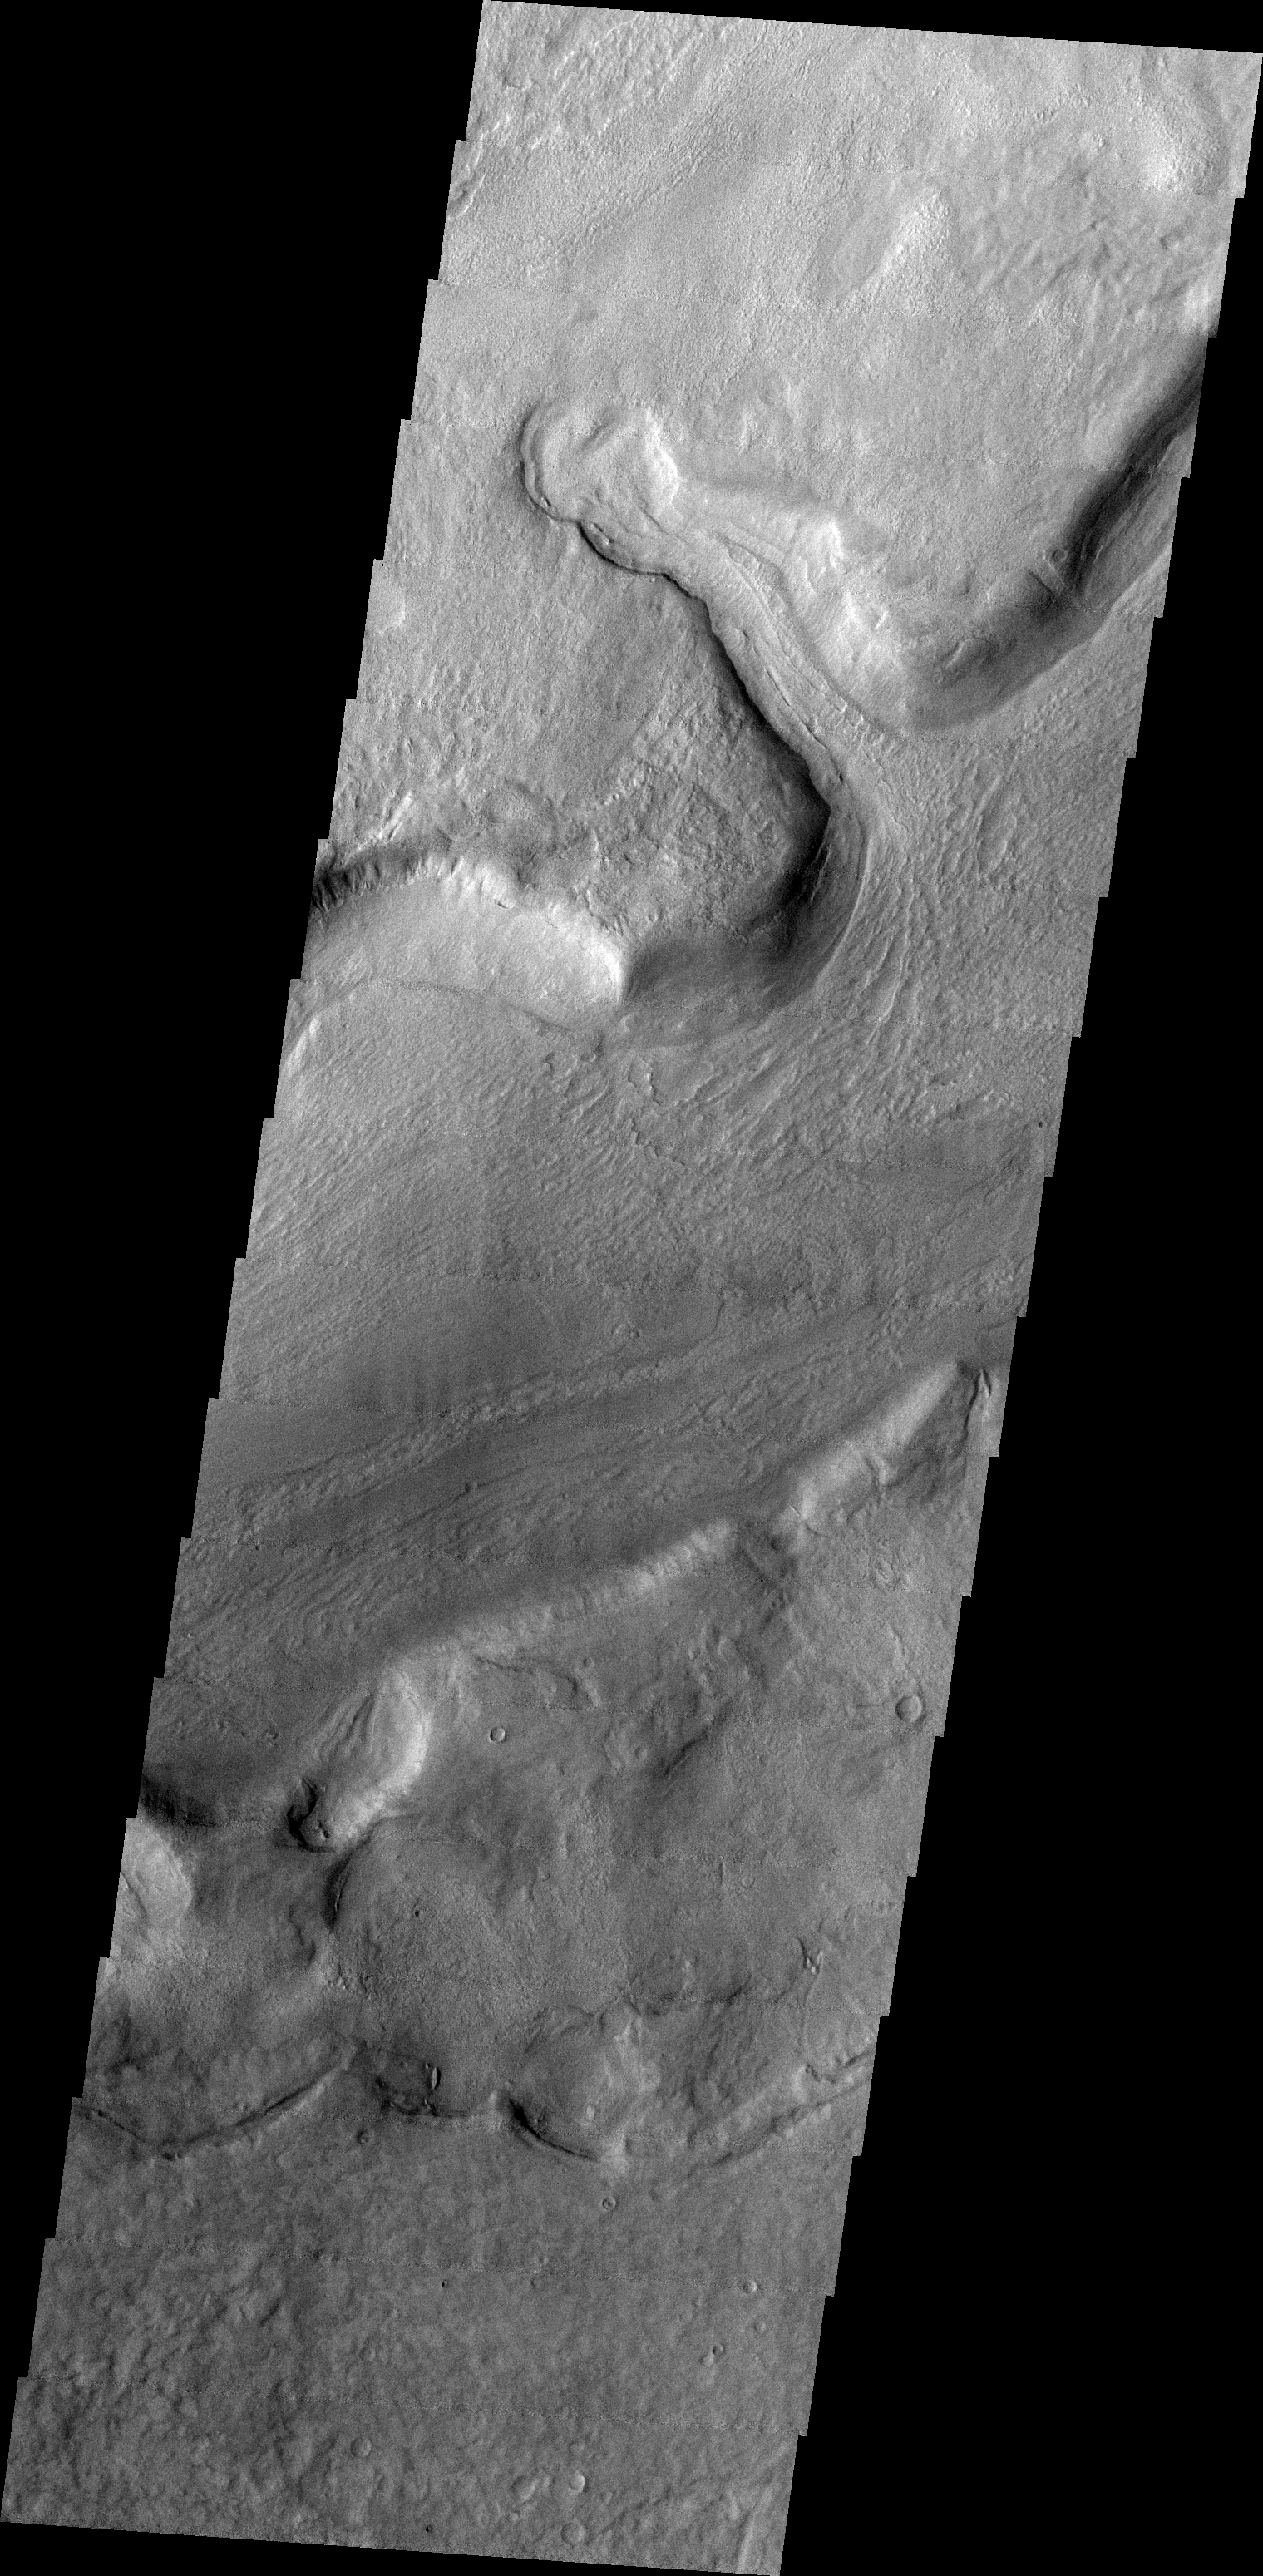

Reull Vallis

This week we will be examining images of Reull Vallis. Reull Vallis is located in the Martian southern highlands, just east of Hellas Basin. This extensive channel system records an interesting fluvial and mass wasting geologic history of the area. In many images show interesting patterns of mass wasted material in the bottom of the channel. For more information on the geology of Reull Vallis see http://viking.eps.pitt.edu/public/IcarusPub/Geol_RVR_Icarus.html.

Image information:VIS instrument. Latitude -42.1, Longitude 105.3 East (254.7 West). 19 meter/pixel resolution.

Note: this THEMIS visual image has not been radiometrically nor geometrically calibrated for this preliminary release. An empirical correction has been performed to remove instrumental effects. A linear shift has been applied in the cross-track and down-track direction to approximate spacecraft and planetary motion. Fully calibrated and geometrically projected images will be released through the Planetary Data System in accordance with Project policies at a later time.

NASA’s Jet Propulsion Laboratory manages the 2001 Mars Odyssey mission for NASA’s Office of Space Science, Washington, D.C. The Thermal Emission Imaging System (THEMIS) was developed by Arizona State University, Tempe, in collaboration with Raytheon Santa Barbara Remote Sensing. The THEMIS investigation is led by Dr. Philip Christensen at Arizona State University. Lockheed Martin Astronautics, Denver, is the prime contractor for the Odyssey project, and developed and built the orbiter. Mission operations are conducted jointly from Lockheed Martin and from JPL, a division of the California Institute of Technology in Pasadena.

Credit: NASA/JPL/Arizona State University